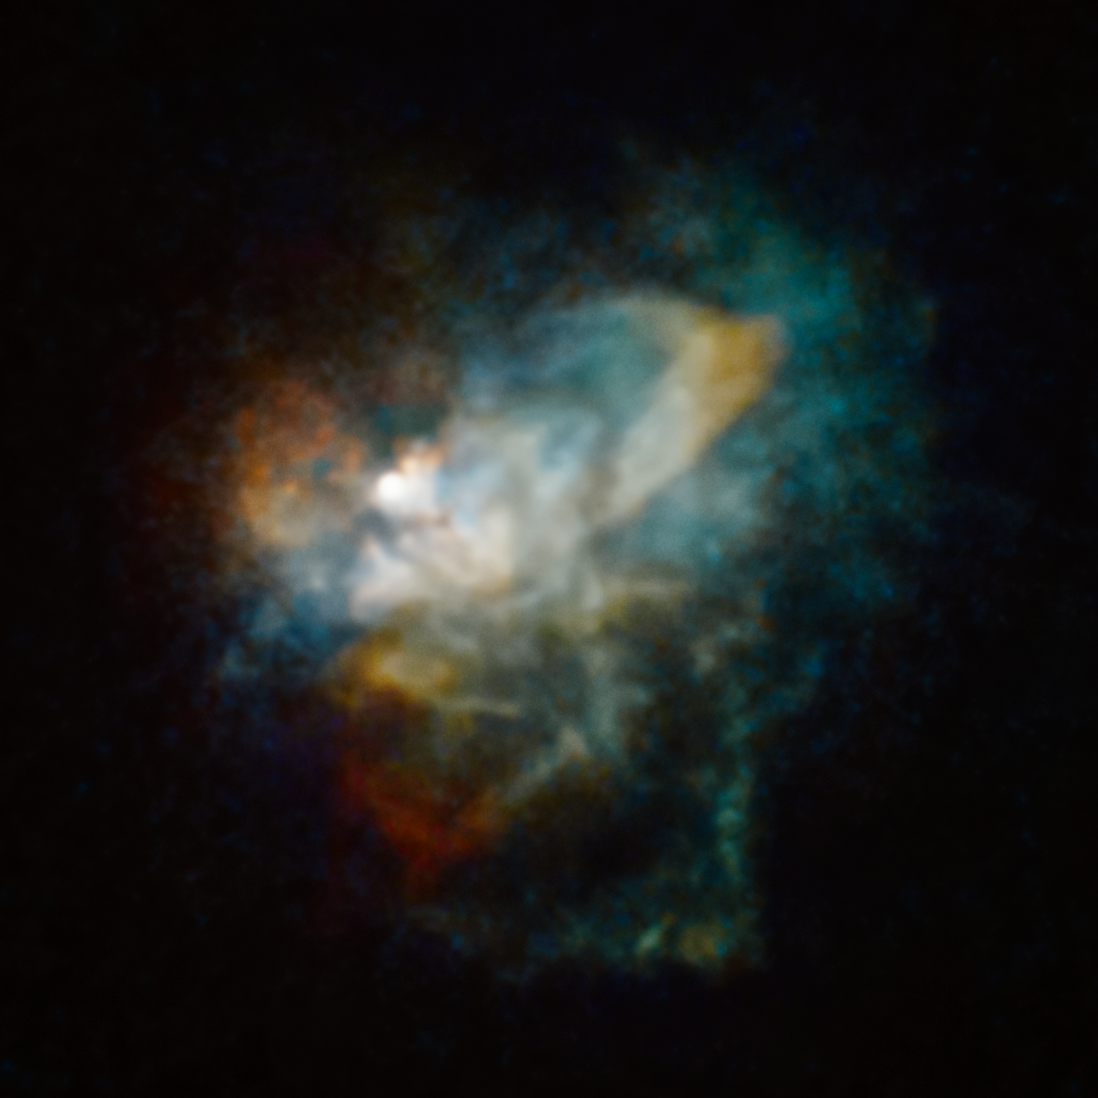

VY CMa

This Hubble Space Telescope image shows the huge nebula of material cast off by the hypergiant star VY Canis Majoris. This nebula is approximately 186 billion miles across.

Credit: NASA, ESA, Roberta Humphreys (UMN)